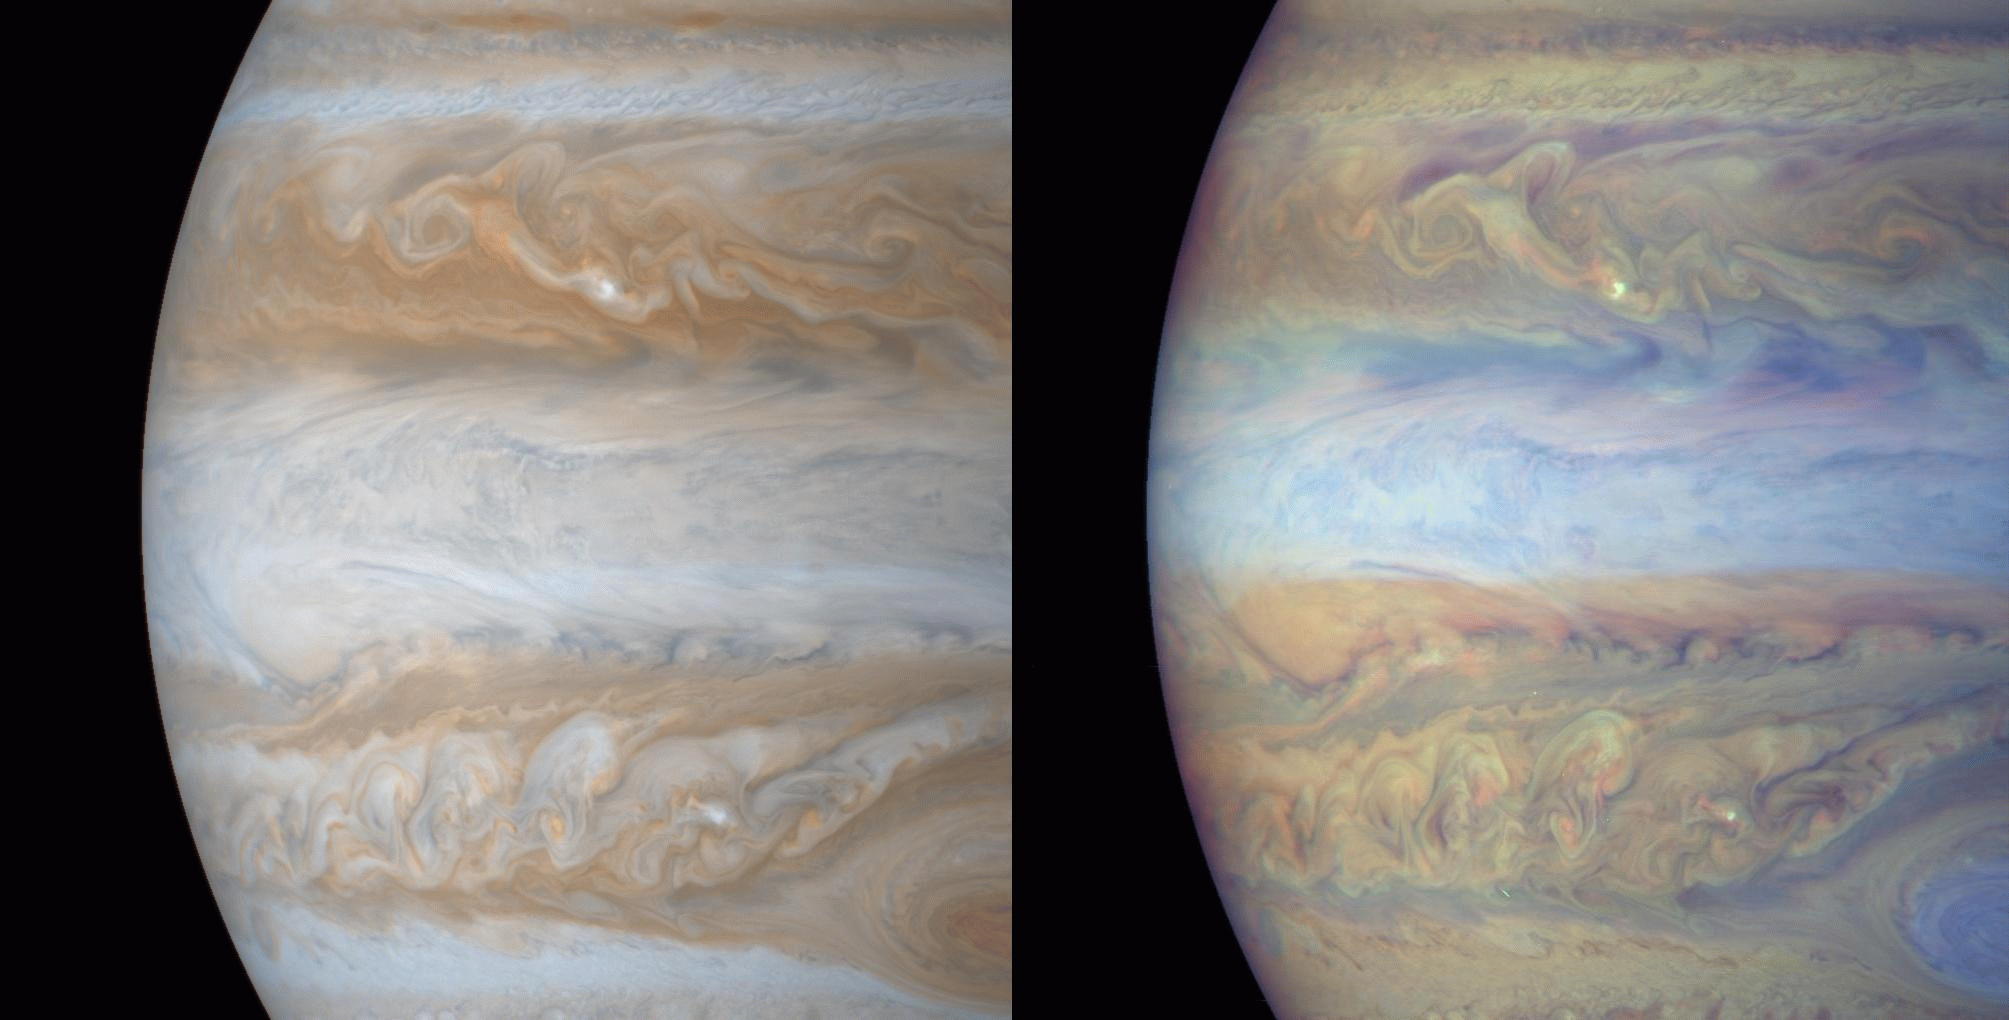

Jupiter in True and False Color

These color composite frames of the mid-section of Jupiter were of narrow angle images acquired on December 31, 2000, a day after Cassini’s closest approach to the planet. The smallest features in these frames are roughly ~ 60 kilometers. The left is natural color, composited to yield the color that Jupiter would have if seen by the naked eye. The right frame is composed of 3 images: two were taken through narrow band filters centered on regions of the spectrum where the gaseous methane in Jupiter’s atmosphere absorbs light, and the third was taken in a red continuum region of the spectrum, where Jupiter has no absorptions. The combination yields an image whose colors denote the height of the clouds. Red regions are deep water clouds, bright blue regions are high haze (like the blue covering the Great Red Spot). Small, intensely bright white spots are energetic lightning storms which have penetrated high into the atmosphere where there is no opportunity for absorption of light: these high cloud systems reflect all light equally. The darkest blue regions — for example, the long linear regions which border the northern part of the equatorial zone, are the very deep “hot spots’, seen in earlier images, from which Jovian thermal emission is free to escape to space. This is the first time that global images of Jupiter in all the methane and attendant continuum filters have been acquired by a spacecraft. From images like these, the stratigraphy of Jupiter’s dynamic atmosphere will be determined.

Credit: NASA/JPL/University of Arizona